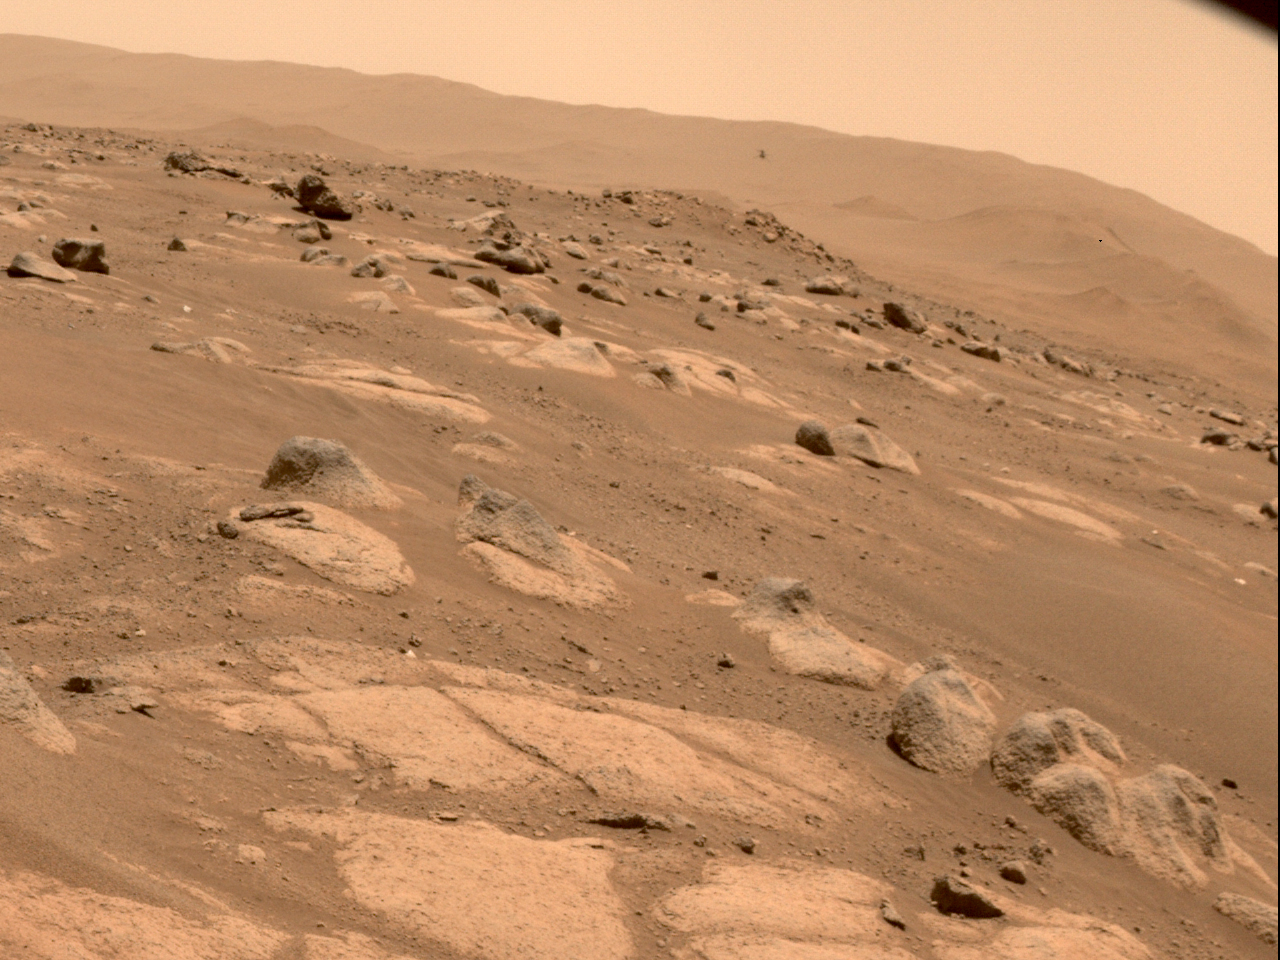

Perseverance’s Hazard Cameras View Ingenuity’s Fourth Flight

NASA’s Ingenuity Mars Helicopter is viewed by one of the hazard cameras aboard the Perseverance rover during the helicopter’s fourth flight on April 30, 2021.

The Ingenuity Mars Helicopter was built by JPL, which also manages this technology demonstration project for NASA Headquarters. It is supported by NASA’s Science Mission Directorate, Aeronautics Research Mission Directorate, and Space Technology Mission Directorate. NASA’s Ames Research Center and Langley Research Center provided significant flight performance analysis and technical assistance during Ingenuity’s development. AeroVironment Inc., Qualcomm, Snapdragon, and SolAero also provided design assistance and major vehicle components. The Mars Helicopter Delivery System was designed and manufactured by Lockheed Space Systems in Denver.

More About the Mission

A key objective for Perseverance’s mission on Mars is astrobiology, including the search for signs of ancient microbial life. The rover will characterize the planet’s geology and past climate, pave the way for human exploration of the Red Planet, and be the first mission to collect and cache Martian rock and regolith (broken rock and dust).

Subsequent NASA missions, in cooperation with ESA (European Space Agency), would send spacecraft to Mars to collect these sealed samples from the surface and return them to Earth for in-depth analysis.

The Mars 2020 Perseverance mission is part of NASA’s Moon to Mars exploration approach, which includes Artemis missions to the Moon that will help prepare for human exploration of the Red Planet.

JPL, which is managed for NASA by Caltech in Pasadena, California, built and manages operations of the Perseverance rover.

Credit: NASA/JPL-Caltech